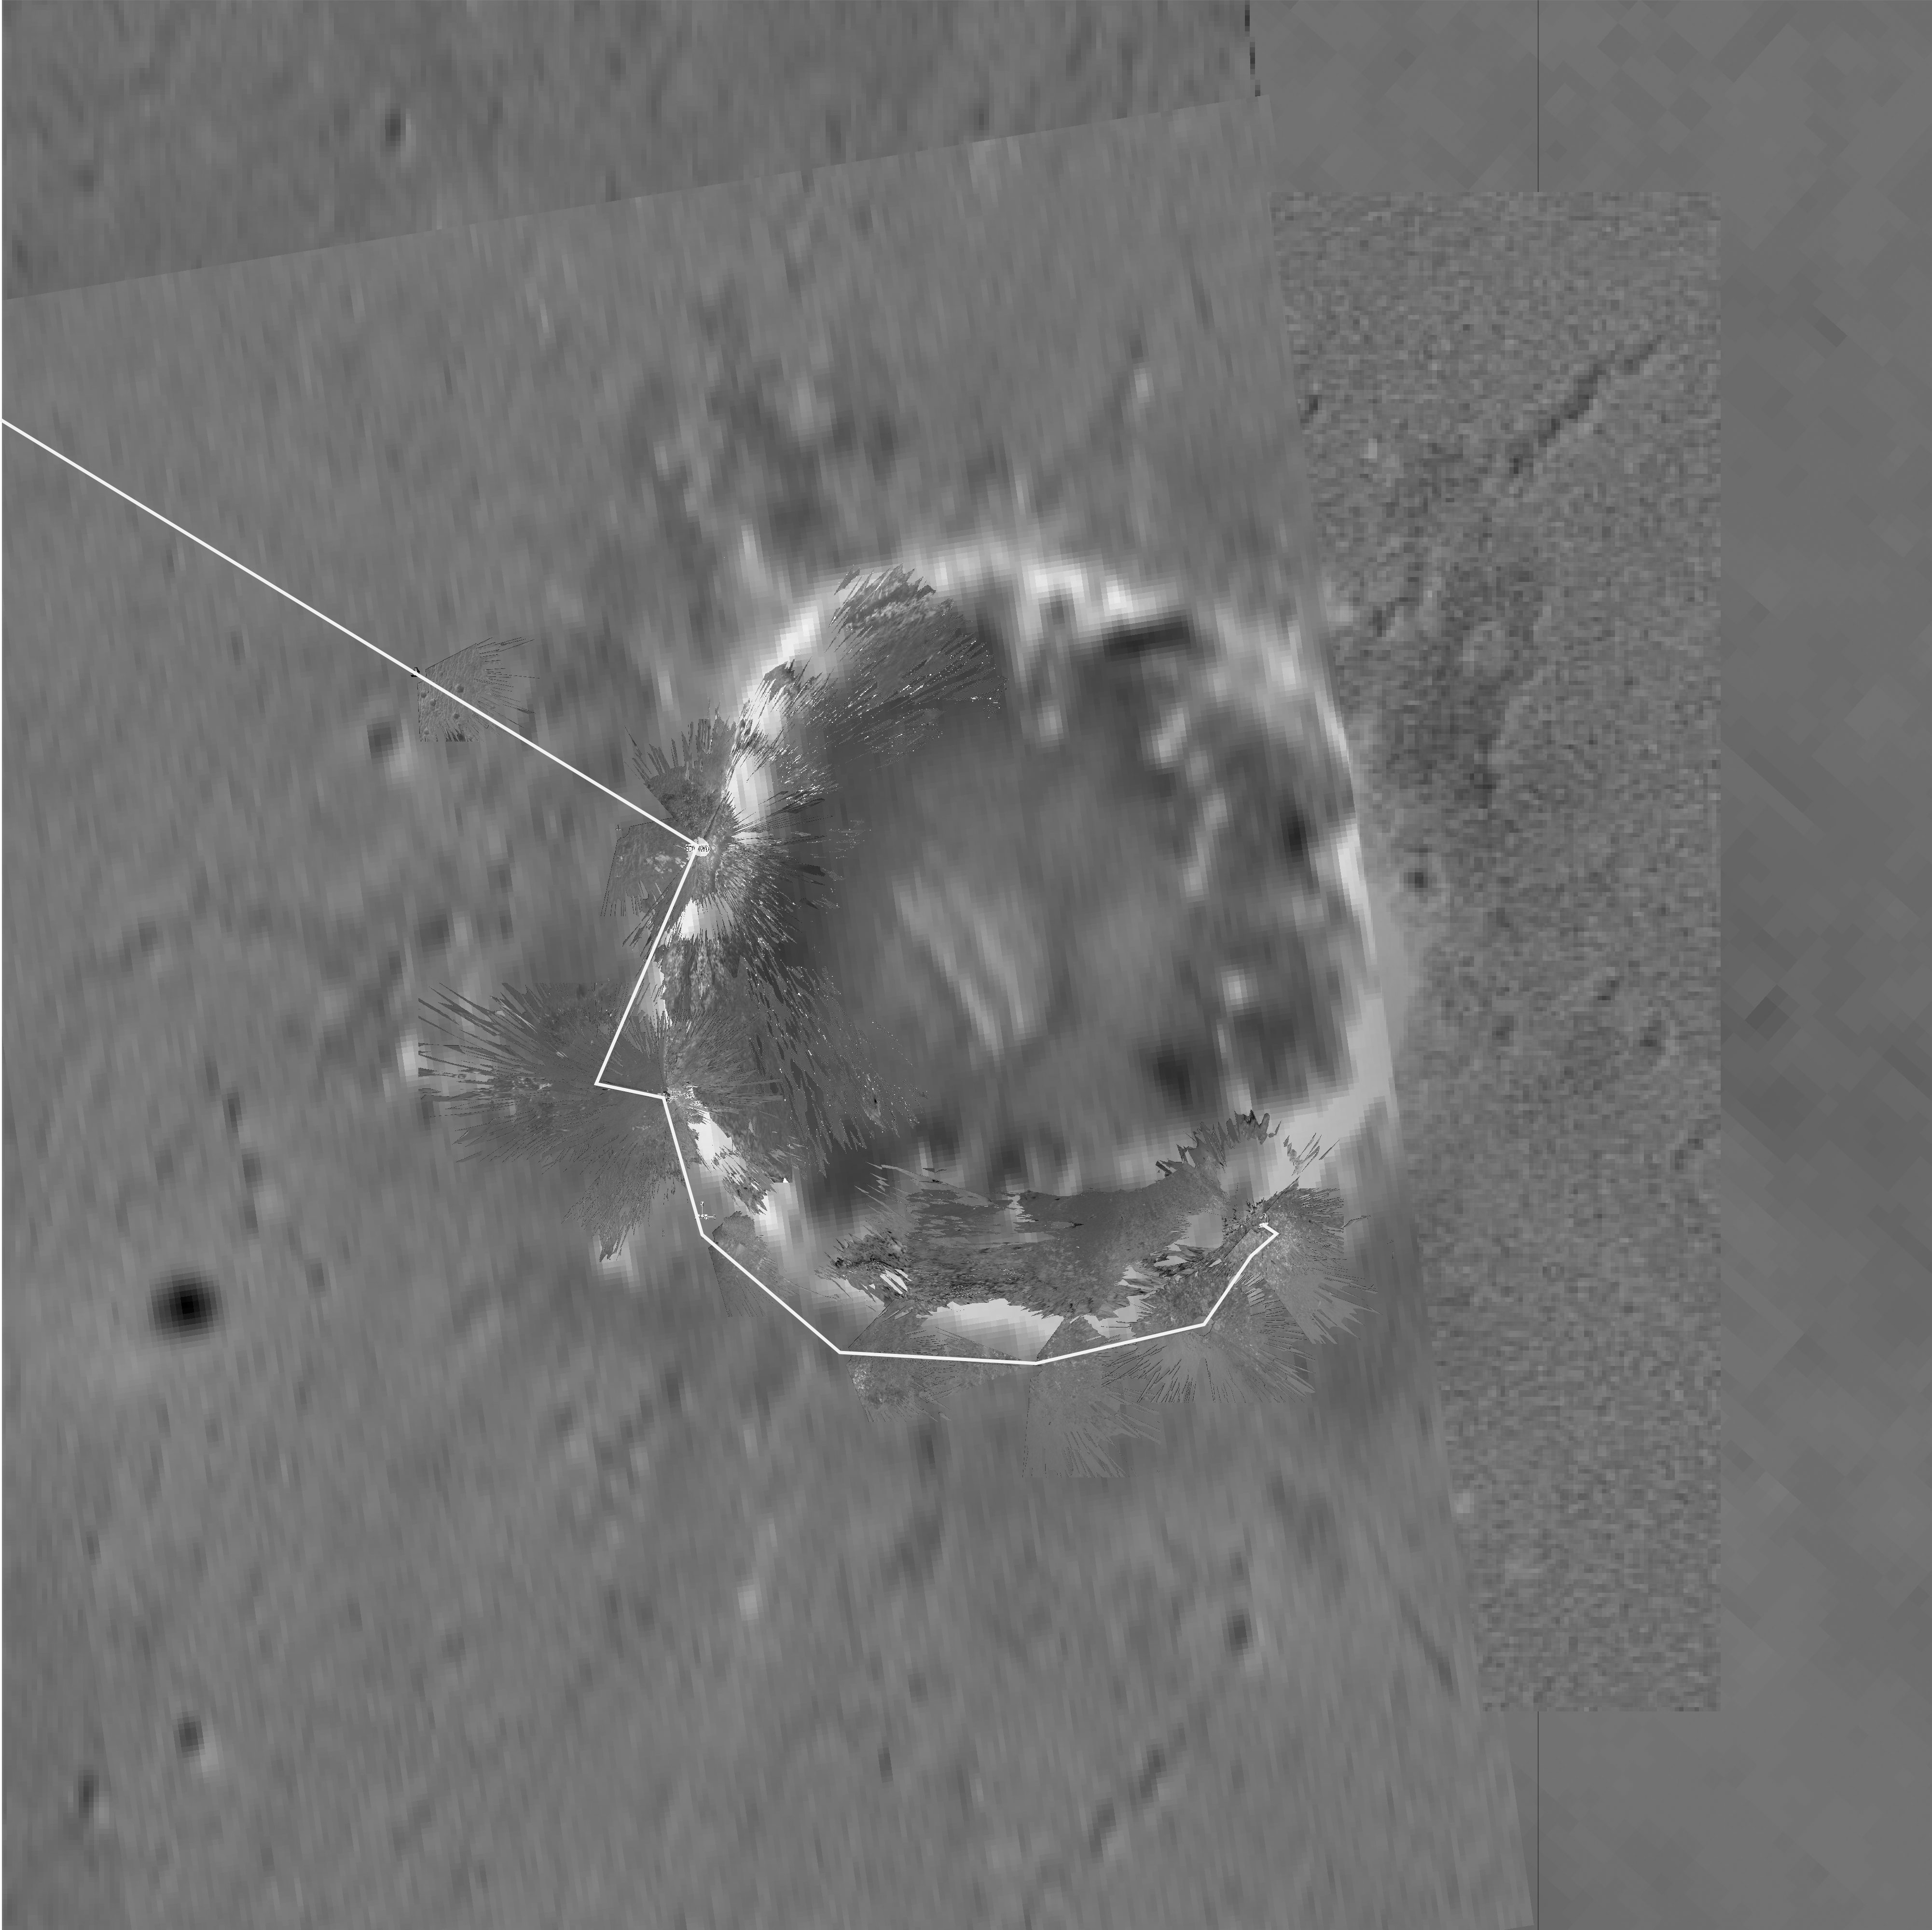

Endurance Road Map

Figure 1

This map of “Endurance” Crater was made by combining images from the camera on NASA’s orbiting Mars Global Surveyor with images from the NASA Mars Exploration Rover Opportunity descent image motion estimation system, panoramic and navigation cameras. The overhead view shows the rover’s surroundings as of sol 148 (June 2, 2004). The yellow line to the left denotes the rover’s path to this location, with “Panoramic Position 1” being its premier stop. The rover then traveled counter-clockwise around the crater’s rim, stopping at locations nicknamed “Karatepe” and “Burns Cliffs” before heading to “Panoramic Position 2.” Future targets around the rim include the areas nicknamed “Kalahari” and “Namib.” The rover is traversing these locations in order to find the best entry point to the crater. North is at the top of the image.

Credit: NASA/JPL/MSSS